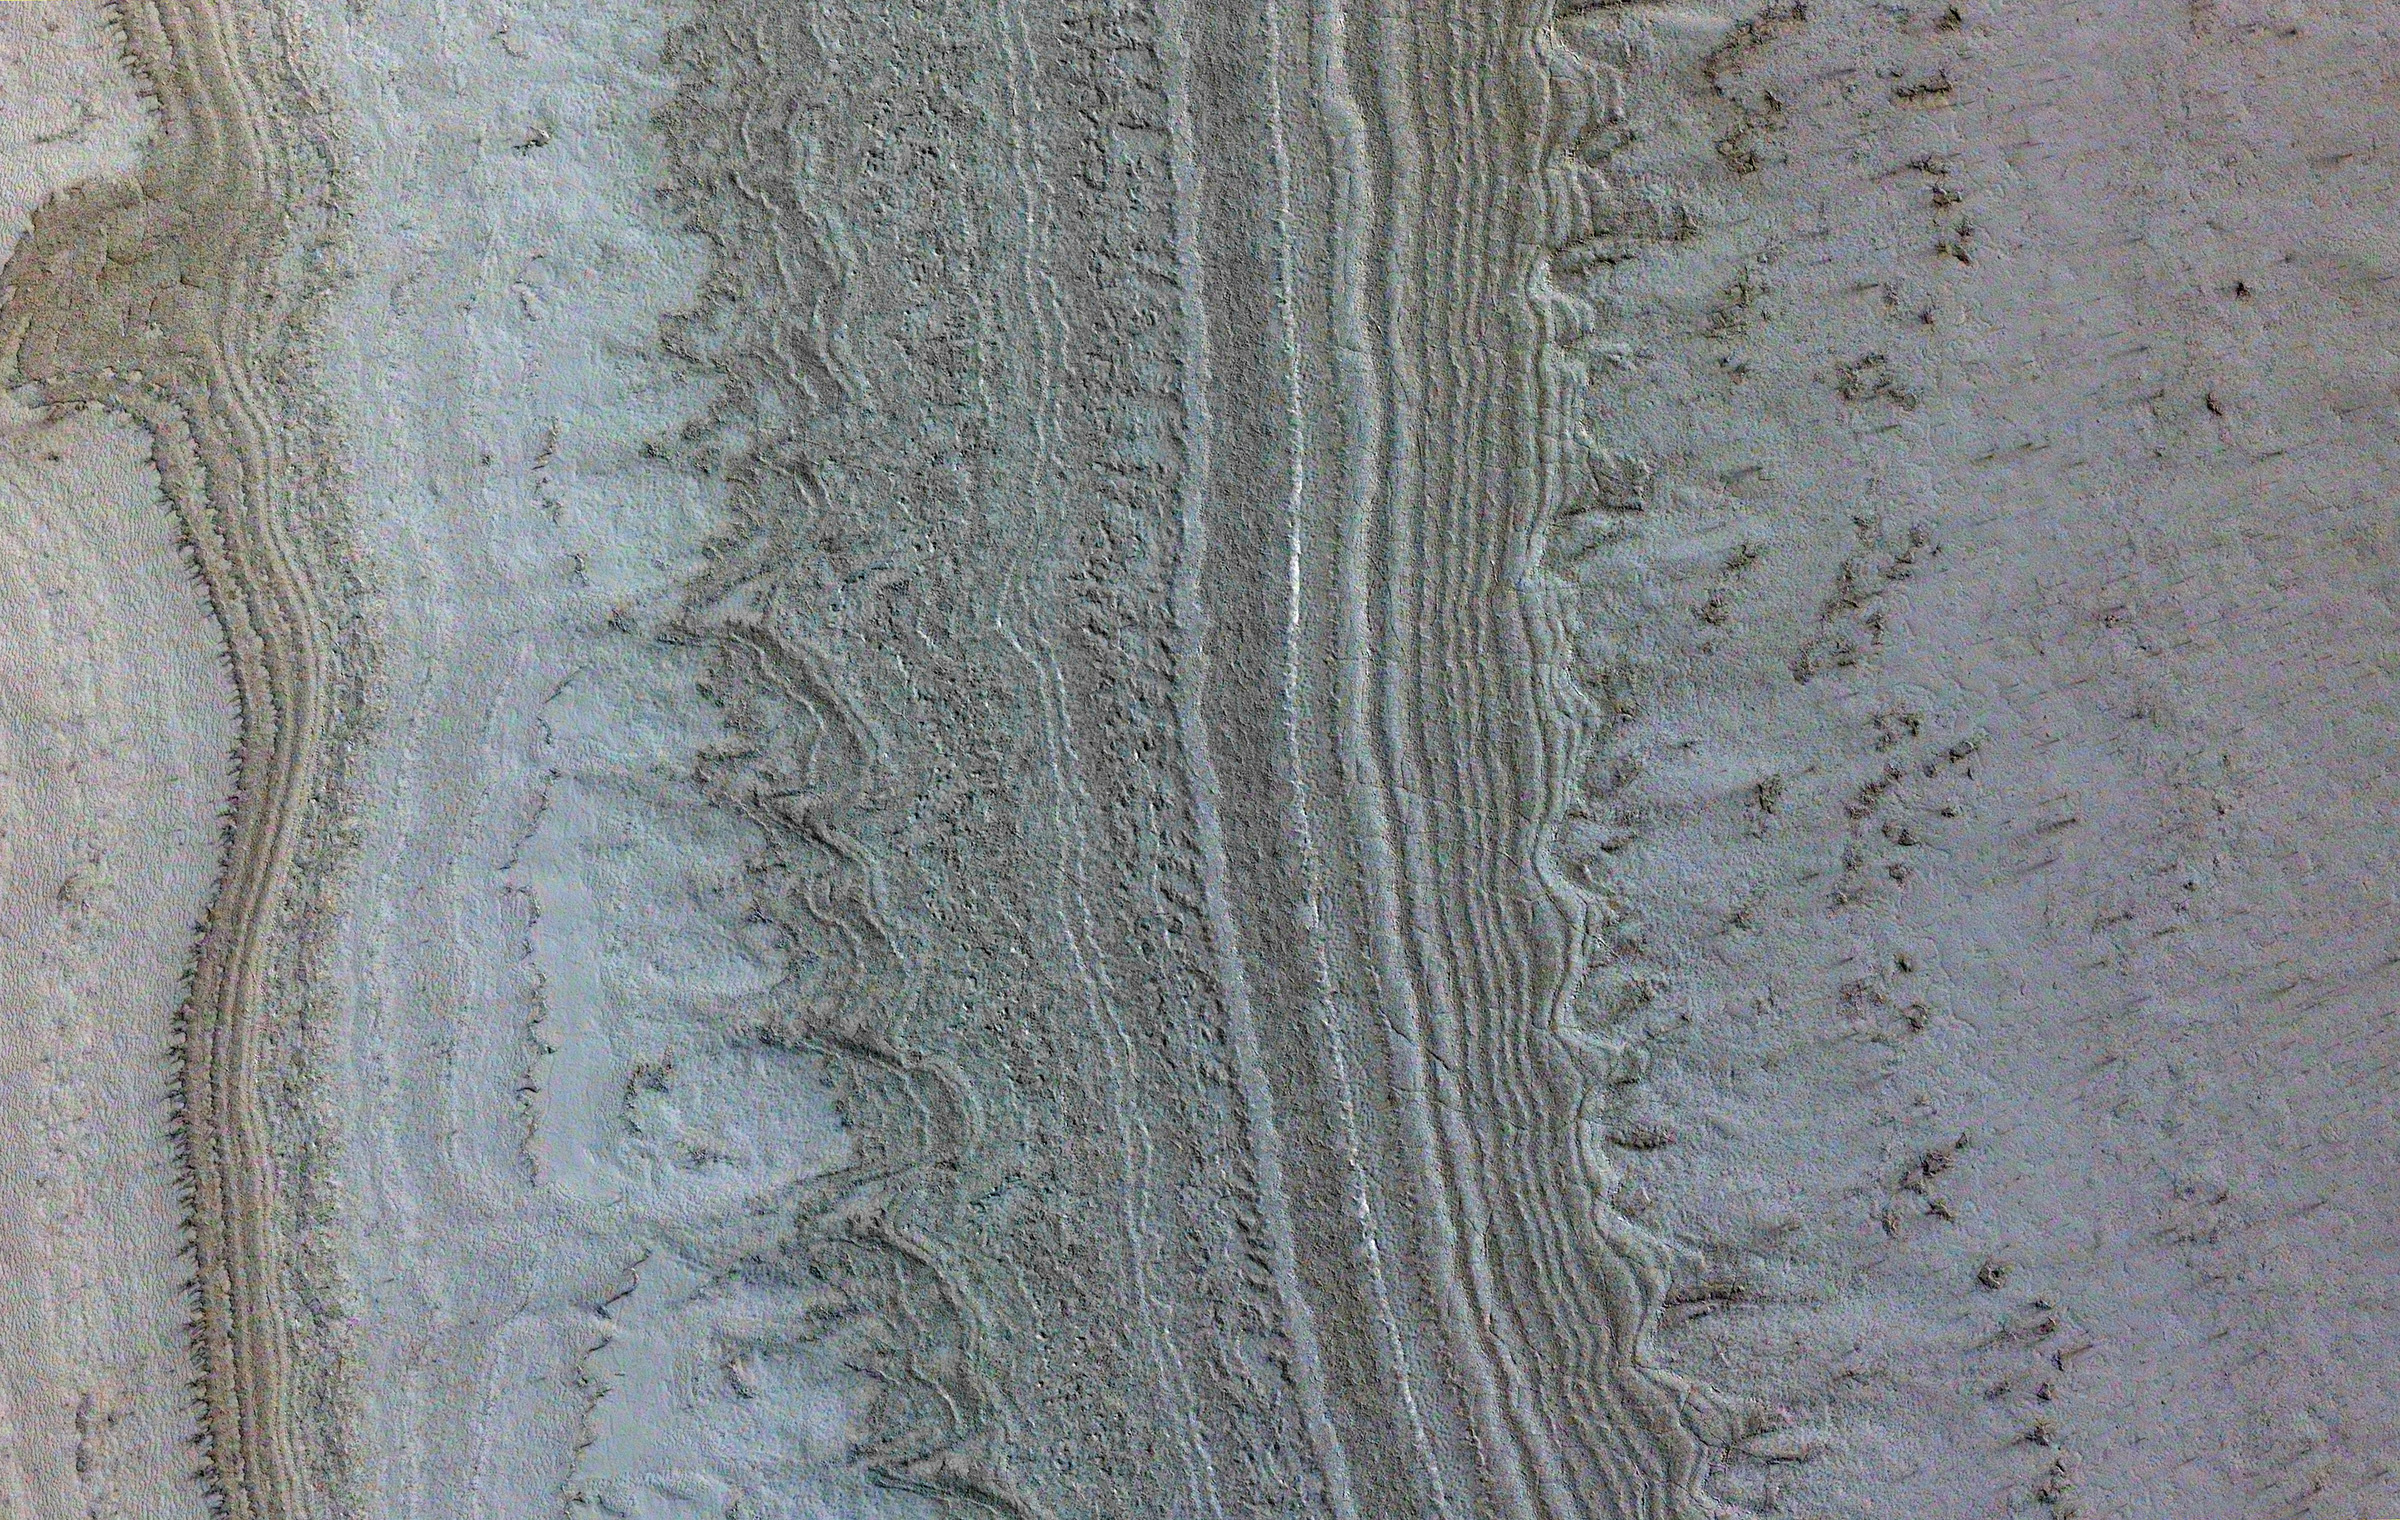

MRO Spots Clays and Ice

This image taken by NASA’s Mars Reconnaissance Orbiter (MRO) shows ice sheets at Mars’ south pole. The spacecraft detected clays near this ice; scientists have proposed such clays are the source of radar reflections that have been previously interpreted as liquid water using data from the ESA (European Space Agency) Mars Express orbiter.

Flying 186 miles (300 kilometers) above the Martian surface, MRO used its High-Resolution Imaging Science Experiment (HiRISE) camera to study the ice sheets while using its Compact Reconnaissance Imaging Spectrometer (CRISM) to map out clay minerals near the ice.

NASA’s Jet Propulsion Laboratory, a division of Caltech in Pasadena, California, manages MRO for NASA’s Science Mission Directorate in Washington. The University of Arizona, in Tucson, operates HiRISE, which was built by Ball Aerospace & Technologies Corp., in Boulder, Colorado. The Johns Hopkins University Applied Physics Laboratory in Laurel, Maryland, led the work to build the CRISM instrument and operates CRISM in coordination with an international team of researchers from universities, government and the private sector.

Credit: NASA/JPL-Caltech/University of Arizona/JHU